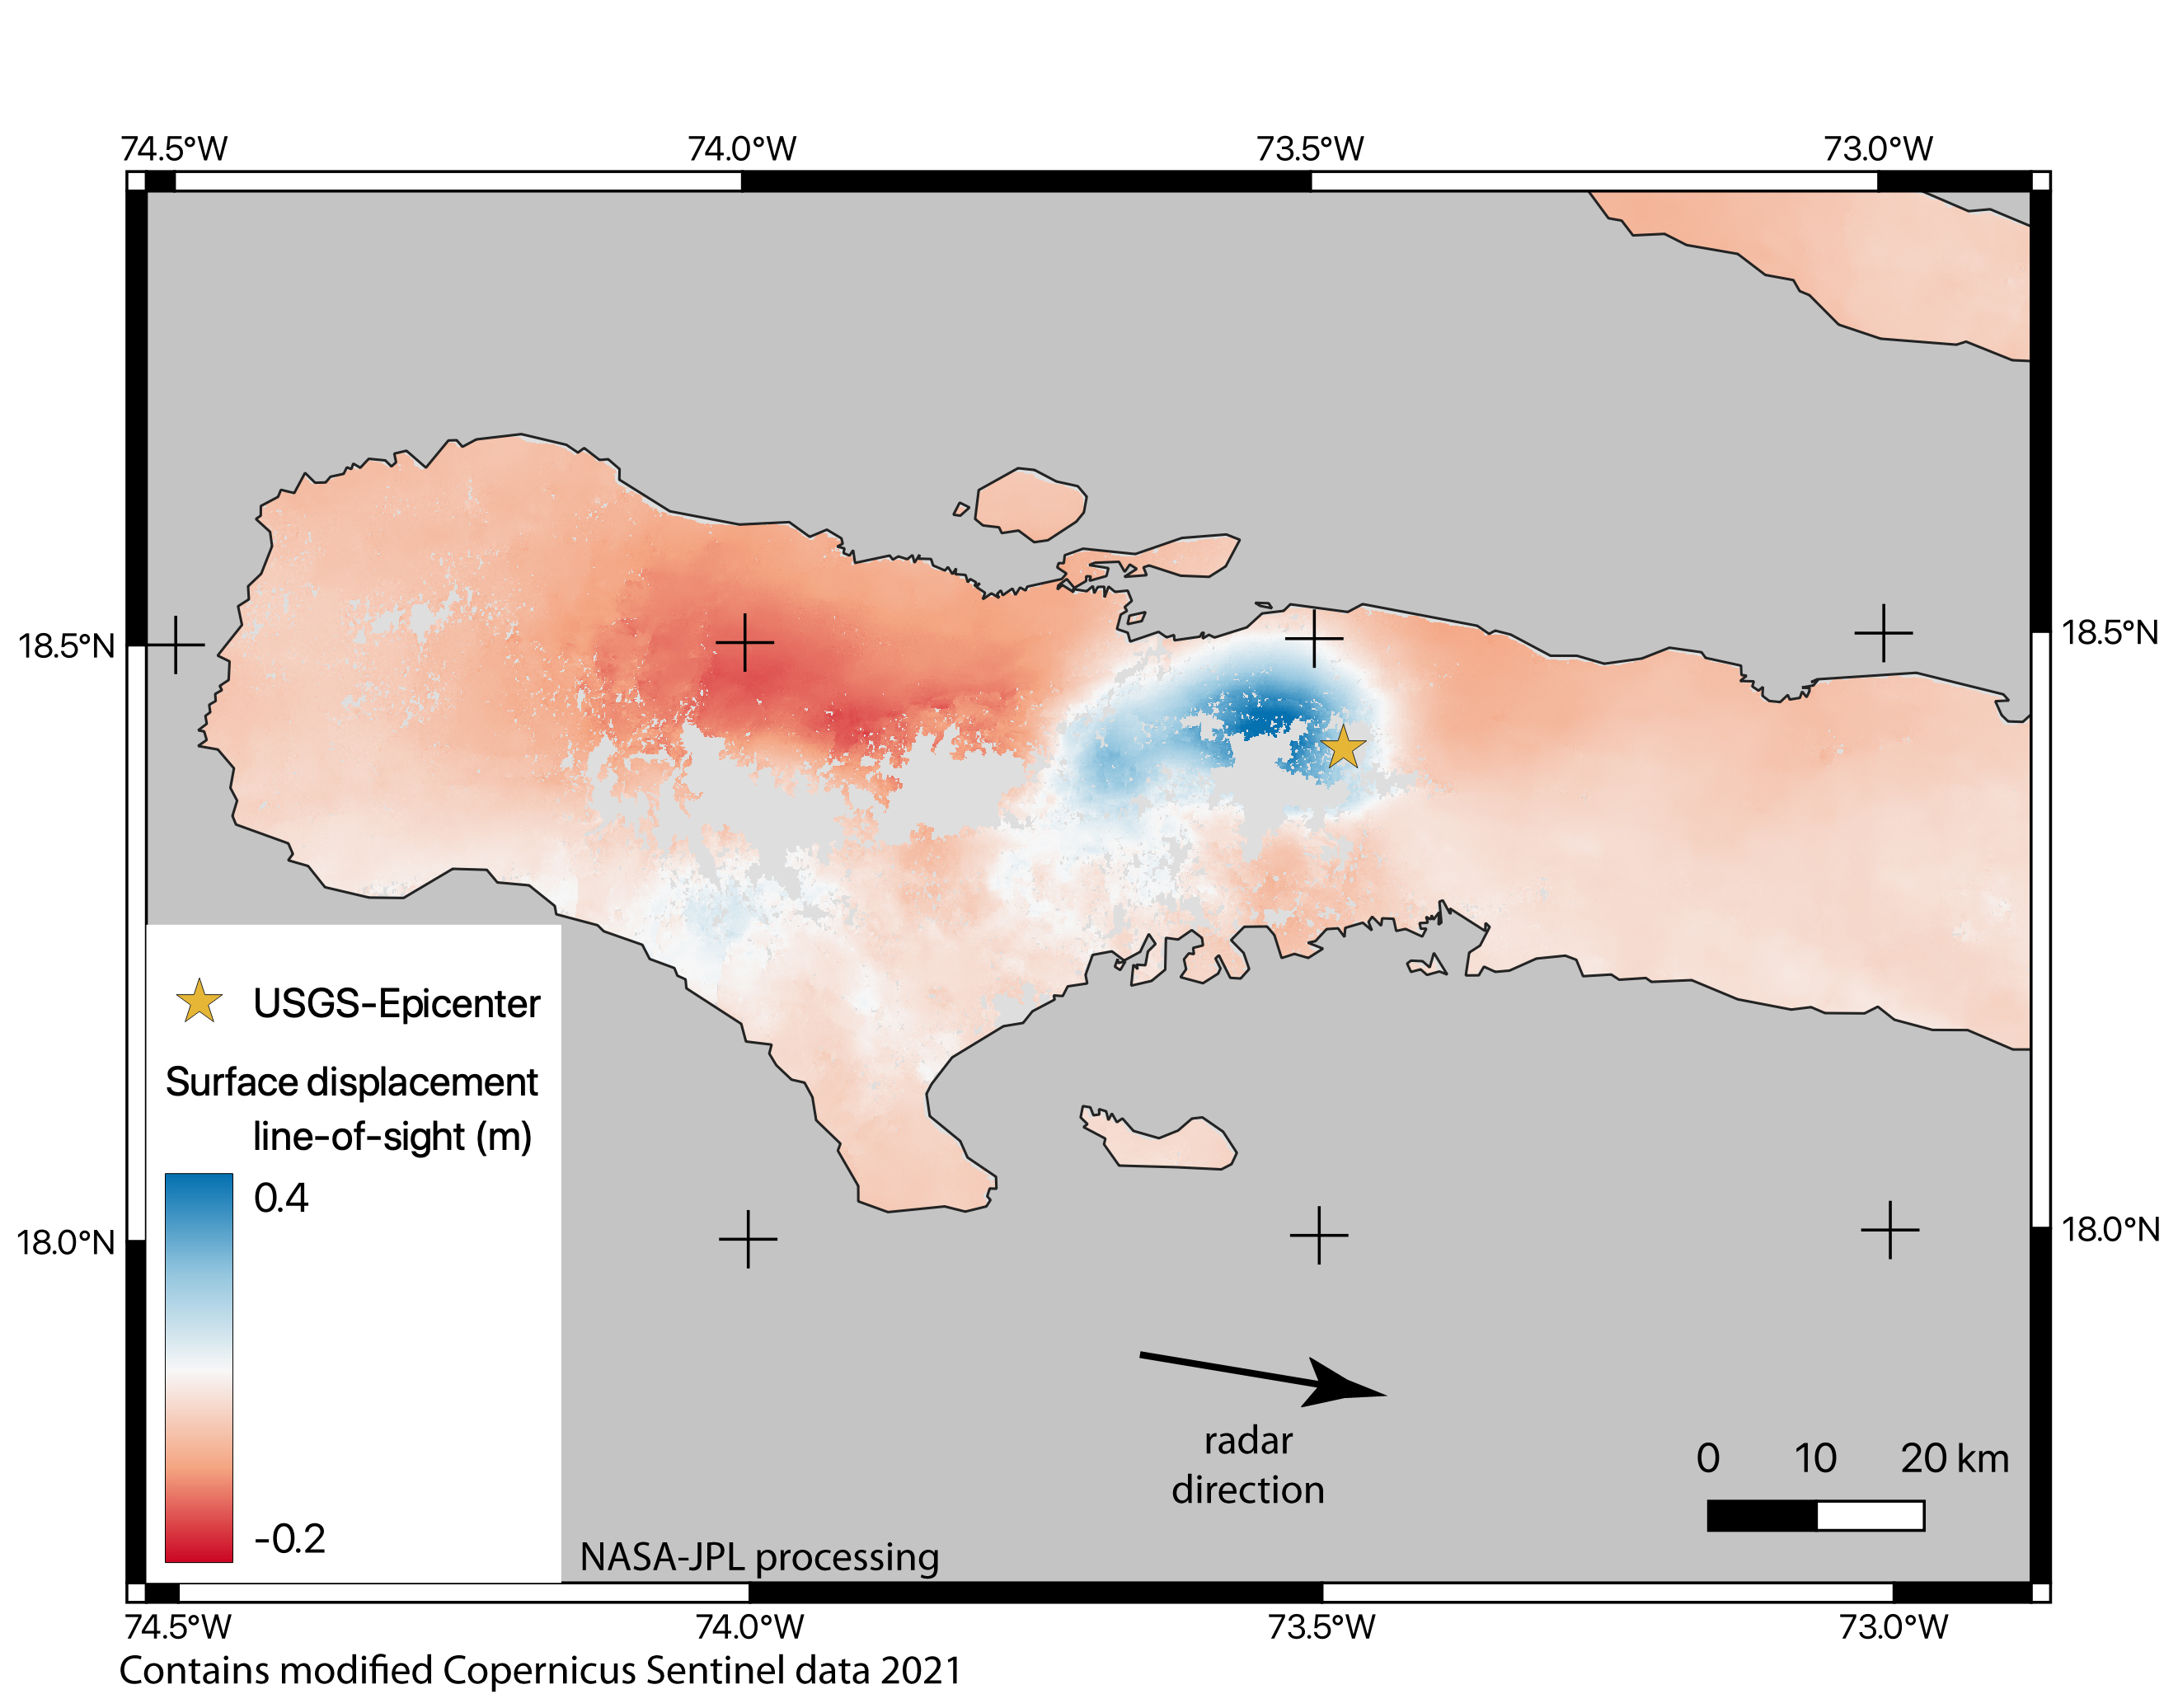

Satellite Data Shows Ground Motion from August 2021 Haiti Earthquake

On August 14, 2021, a magnitude 7.2 earthquake struck western Haiti causing widespread damage and loss of life, and triggering landslides throughout the region.

Scientists with the Advanced Rapid Imaging and Analysis project (ARIA), a collaboration between NASA’s Jet Propulsion Laboratory and the California Institute of Technology analyzed interferometric synthetic aperture radar images from the Copernicus Sentinel-1A satellite operated by the European Space Agency (ESA) to calculate a map of the deformation of Earth’s surface caused by the quake.

Using images acquired before and after the earthquake – August 3 and 15, 2021, respectively – scientists produced this false-color map showing the amount of permanent surface movement the quake caused. Areas in blue moved toward the satellite by as much as 16 inches (50 centimeters) in a combination of up and eastward motion. These blue areas are close to the epicenter – marked with the orange star – indicating that there was likely a large slip on the fault beneath them. The areas to the west – shown with various shades of red – moved away from the satellite, mostly downward or westward, by as much as 8 inches (20 cm).

The two areas of significant ground movement (darker red and blue) are both west of the epicenter and indicate the fault rupture proceeded westward from its starting point. Areas with gray are open water or heavy vegetation that prevents the instrument from measuring change between satellite images. Scientists use these maps to build detailed models of the fault slip at depth and associated land movements to better understand the impact on future earthquake activity.

The Sentinel-1 data were provided by ESA. The image contains modified Copernicus 2021 data, processed by ESA and NASA/JPL. The NISAR (NASA-ISRO SAR) mission under development will acquire data similar to this wide-swath Sentinel-1 data when it is launched.

Credit: NASA/JPL-Caltech/Copernicus